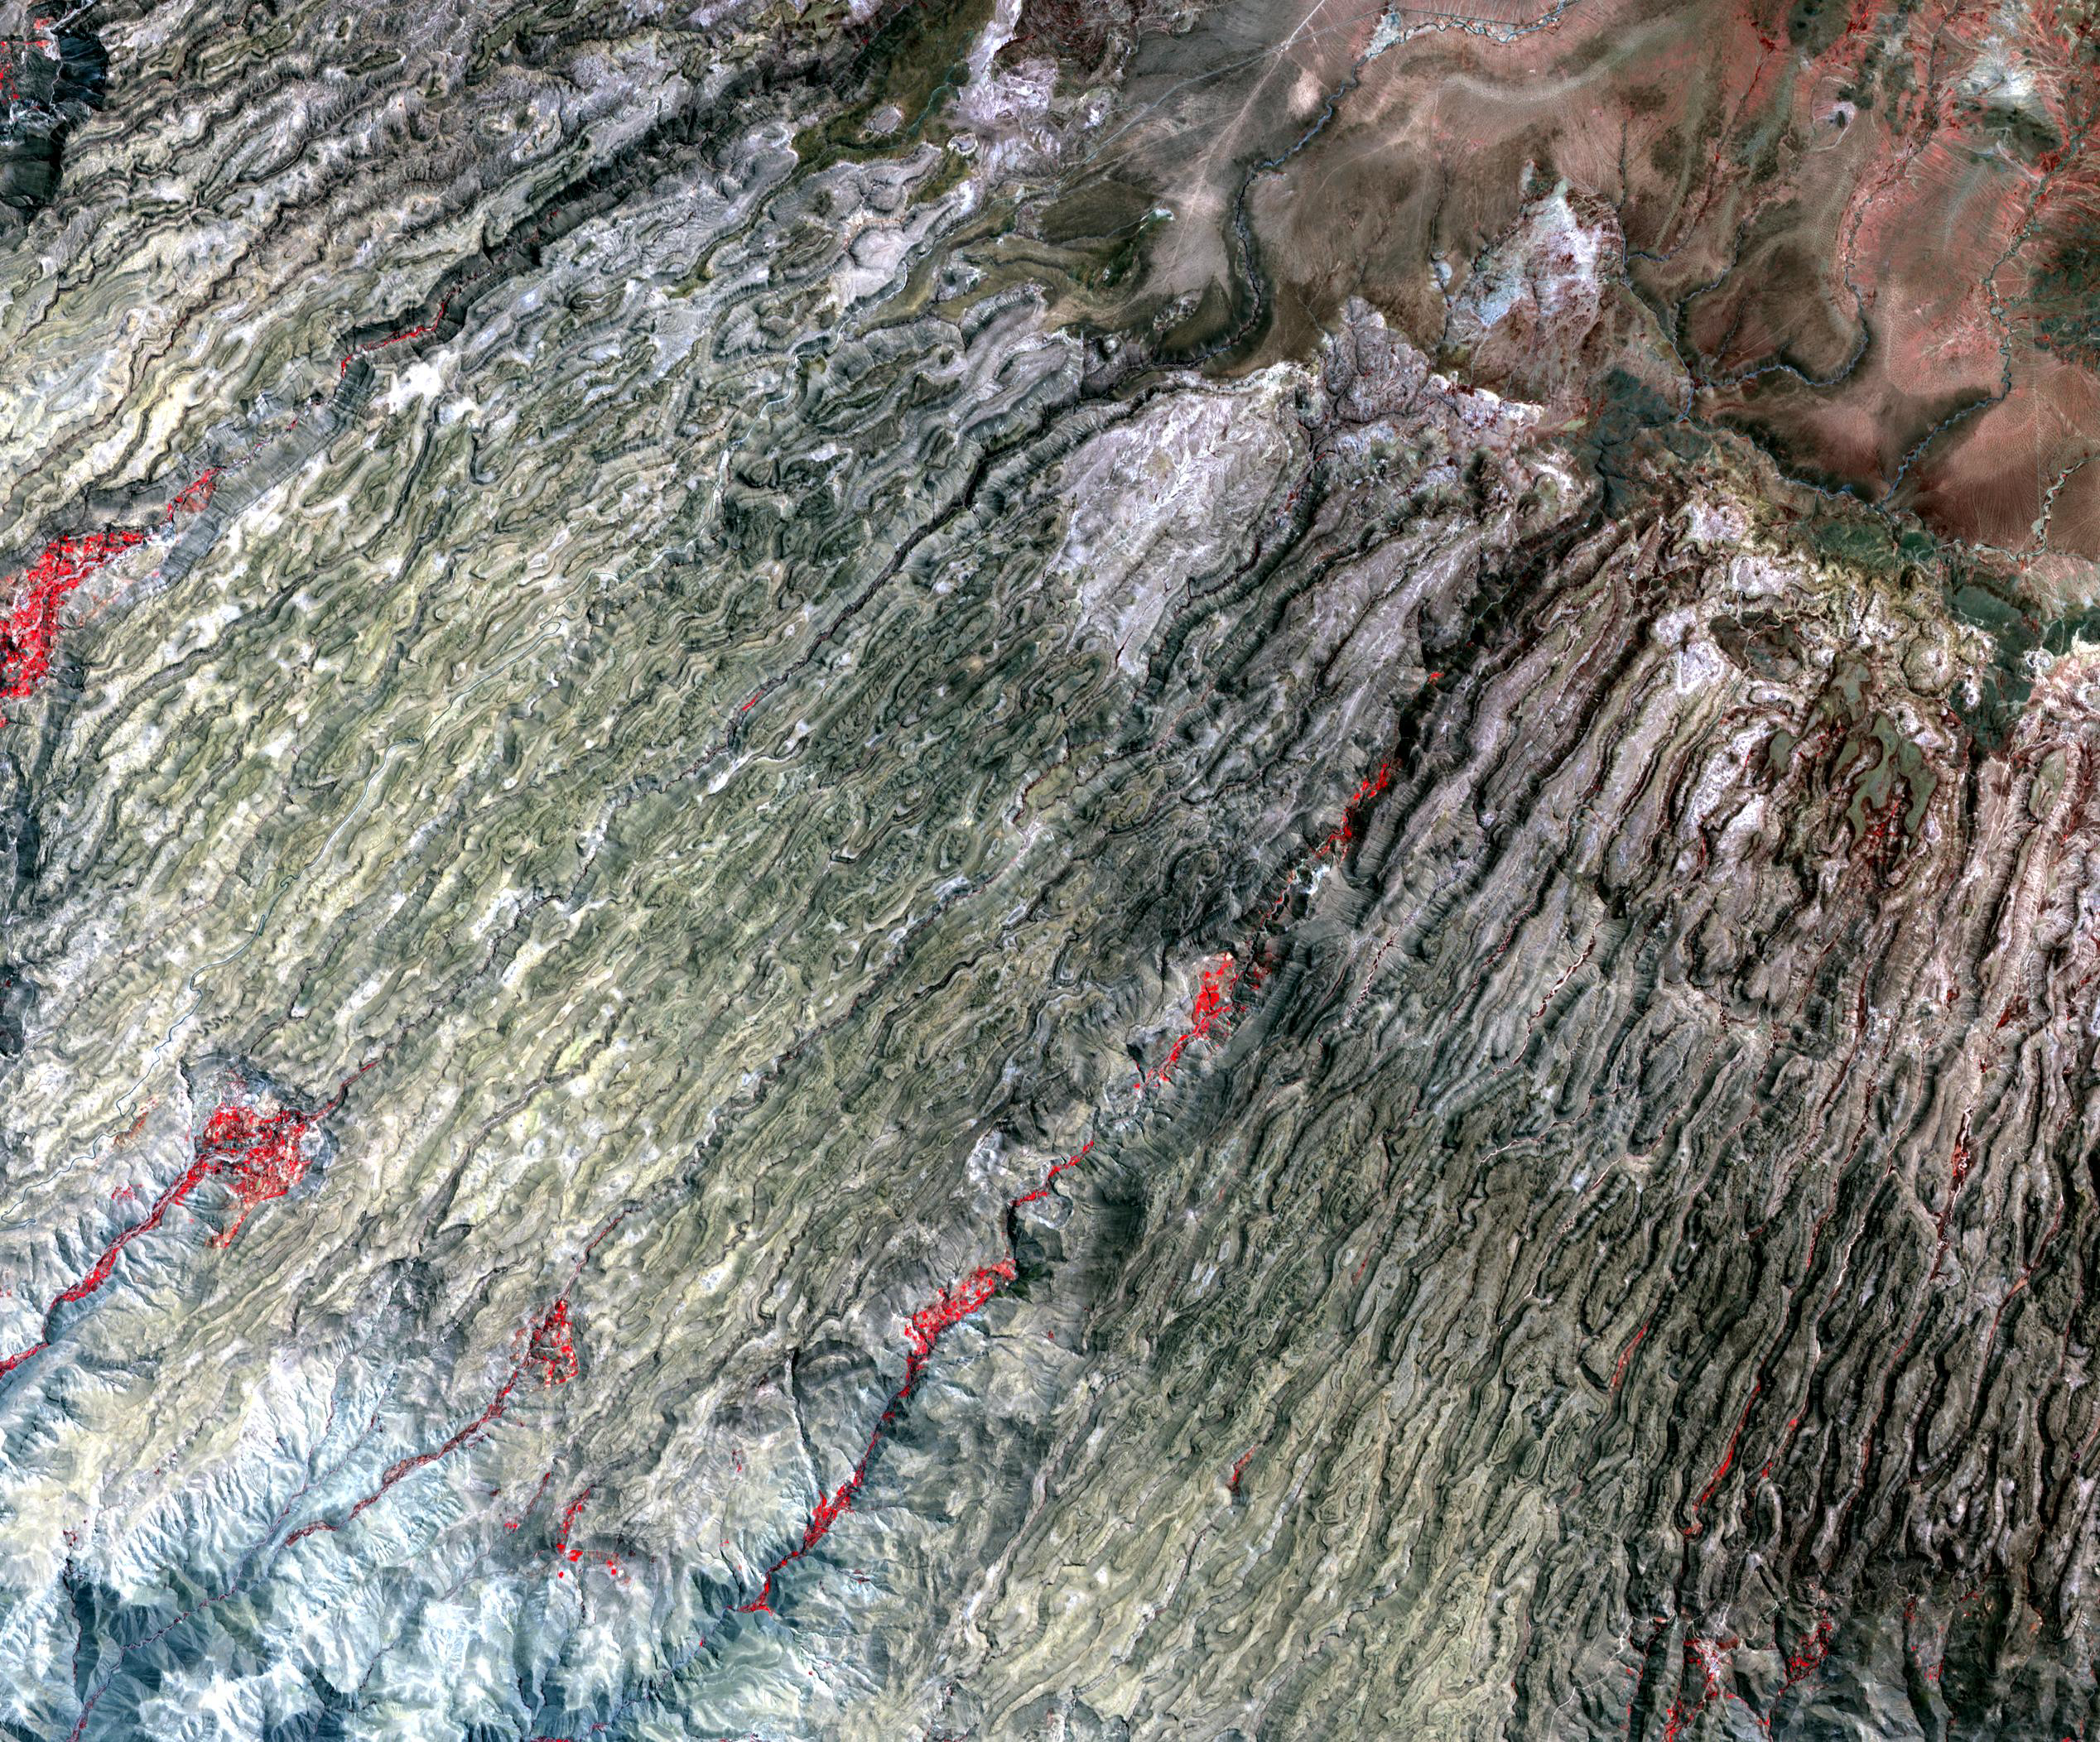

Western Slope of Andes, Peru

Along the western flank of the Andes, 400 km SE of Lima Peru, erosion has carved the mountain slopes into long, narrow serpentine ridges. The gently-sloping sediments have been turned into a plate of worms wiggling their way downhill to the ocean.

The image was acquired September 28, 2004, covers an area of 38 x 31.6 km, and is located near 14.7 degrees south latitude, 74.5 degrees west longitude.

The U.S. science team is located at NASA’s Jet Propulsion Laboratory, Pasadena, Calif. The Terra mission is part of NASA’s Science Mission Directorate.

Credit: NASA/GSFC/METI/ERSDAC/JAROS, and U.S./Japan ASTER Science Team